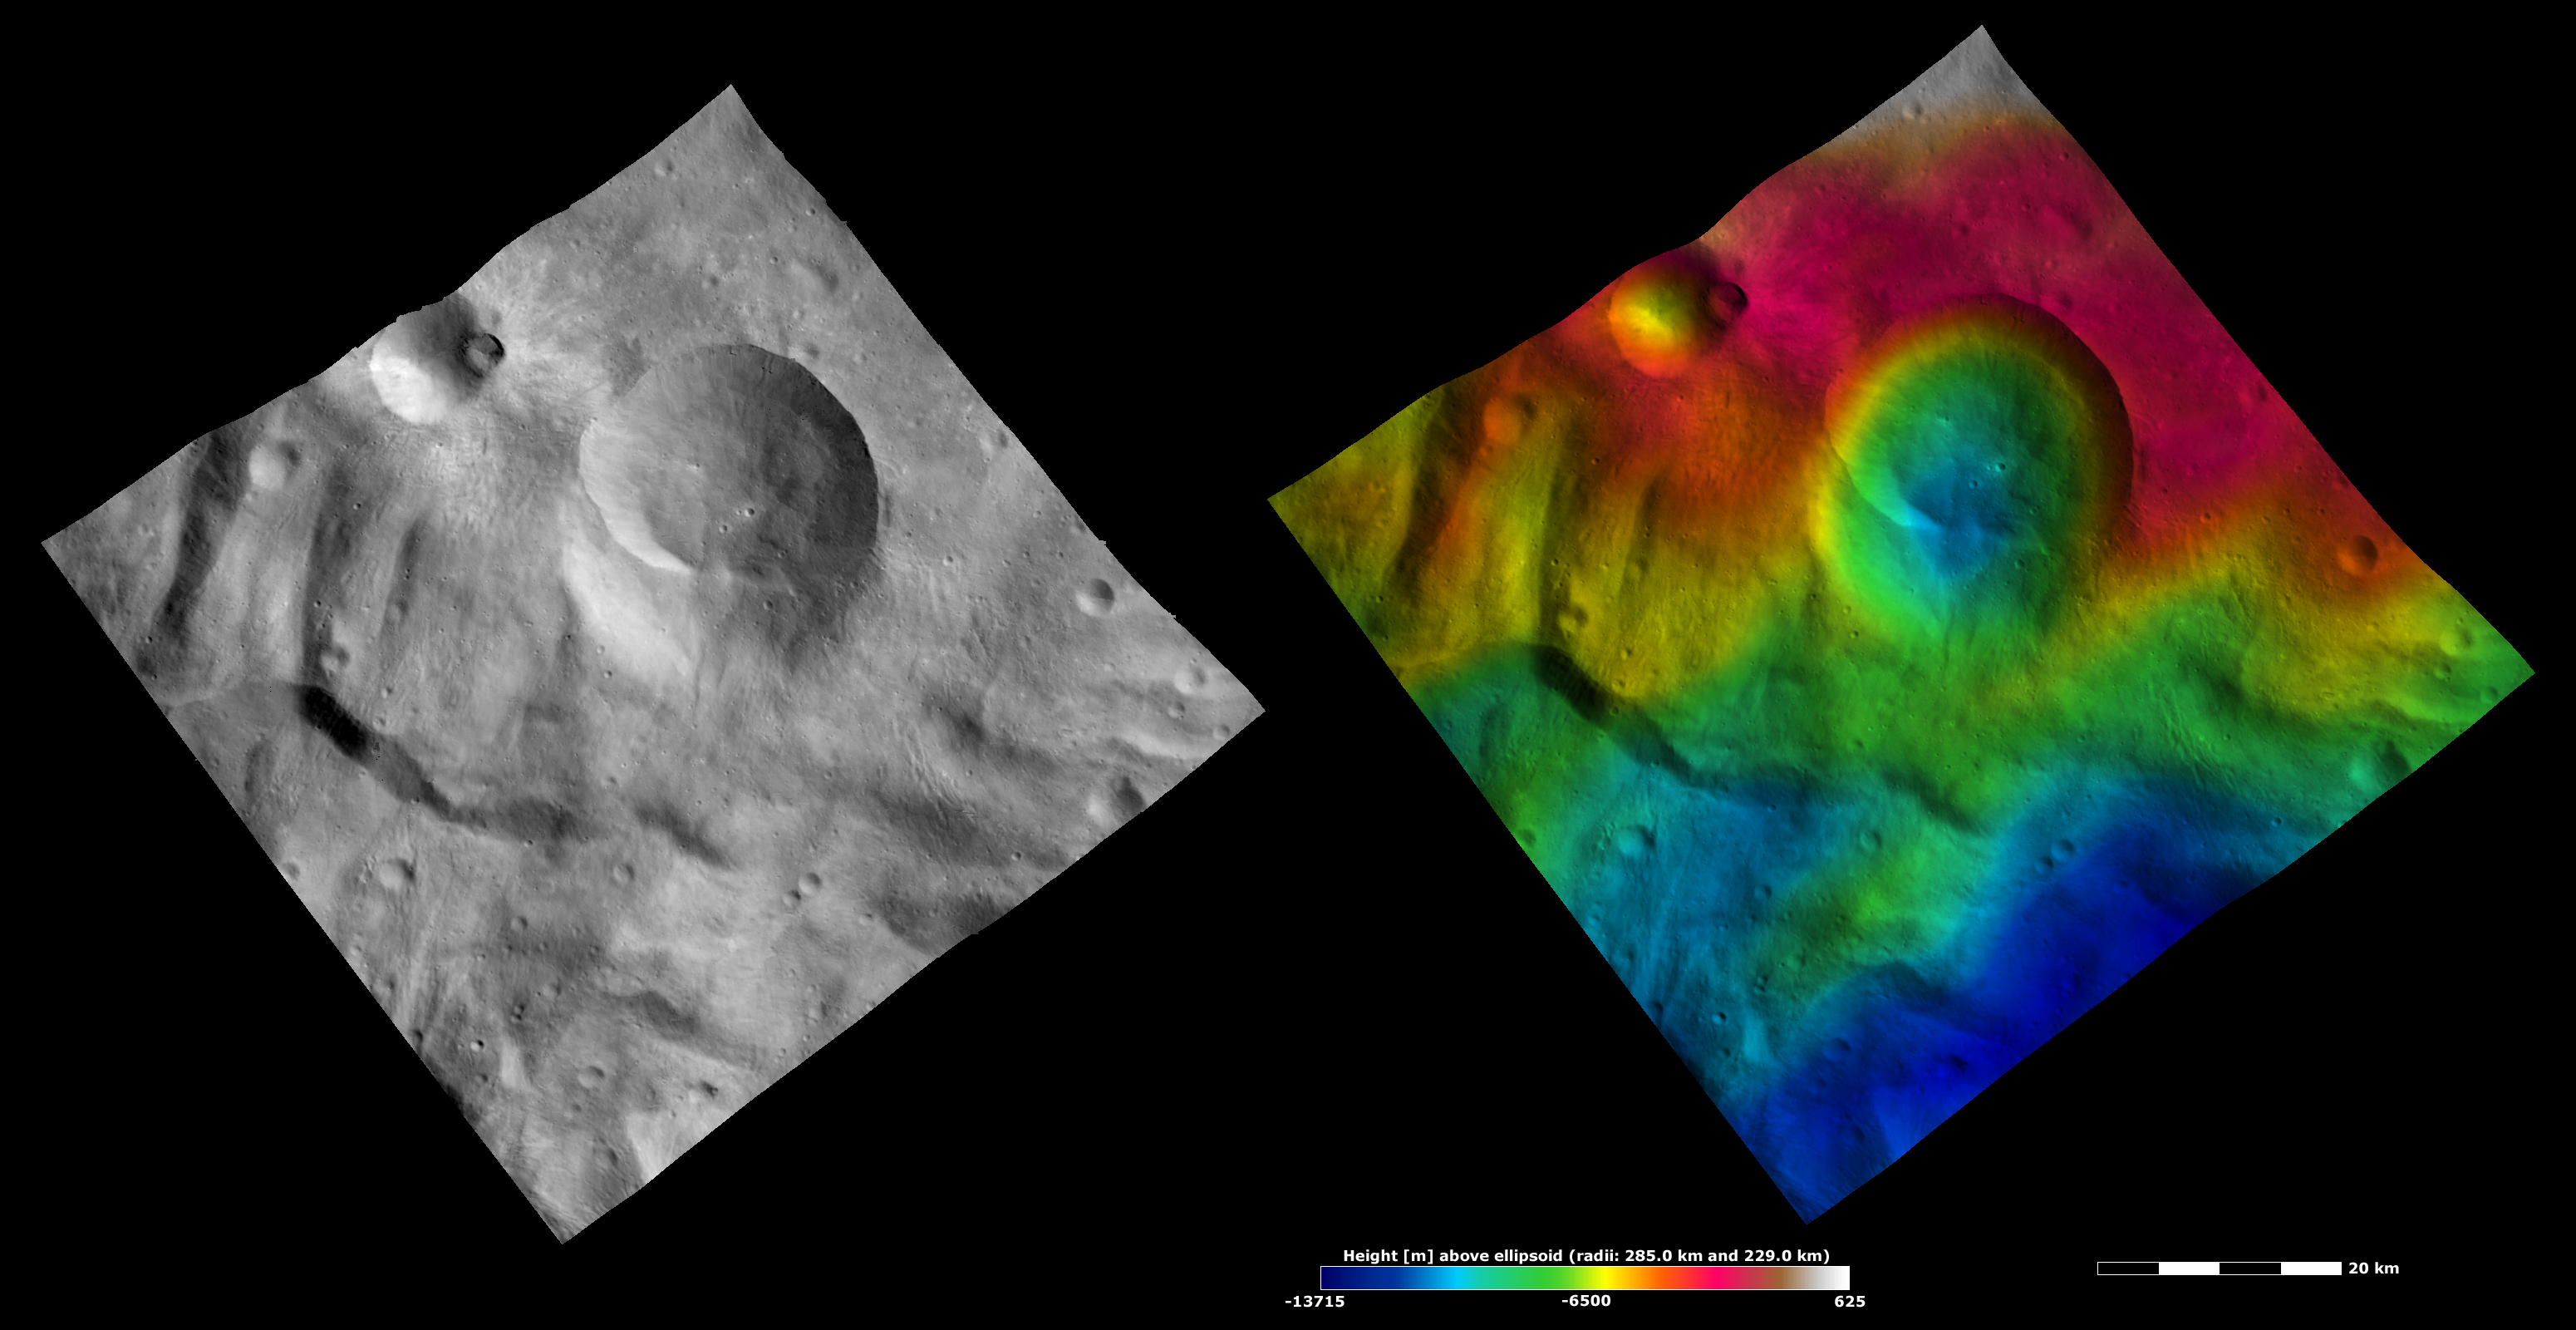

Apparent Brightness and Topography Images of Eusebia Crater

The left-hand image is a Dawn FC (framing camera) image, which shows the apparent brightness of Vesta’s surface. The right-hand image is based on this apparent brightness image, which has had a color-coded height representation of the topography overlain onto it. The topography is calculated from a set of images that were observed from different viewing directions, which allows stereo reconstruction. The various colors correspond to the height of the area. The white and red areas in the topography image are the highest areas and the blue areas are the lowest areas. Eusebia crater is the large crater roughly in the center of the images. Tuccia crater is the much smaller crater centered on the top left edge of the images. It is clear in the topography image that the bottom side of Eusebia crater is quite shallow. This may be due to mass movement or slumping of material into the crater. The bowl shape of Tuccia crater is seen in the topography image and the bright rays surrounding it are clear in the apparent brightness image. There is a large ridge running horizontally across the bottom of the images. Such ridges are common in Vesta’s southern hemisphere.

These images are located in Vesta’s Tuccia quadrangle, in Vesta’s southern hemisphere. NASA’s Dawn spacecraft obtained the apparent brightness image with its framing camera on Oct. 11, 2011. This image was taken through the camera’s clear filter. The distance to the surface of Vesta is 700 kilometers (435 miles) and the image has a resolution of about 70 meters (230 feet) per pixel. This image was acquired during the HAMO (high-altitude mapping orbit) phase of the mission. These images are lambert-azimuthal map projected.

The Dawn mission to Vesta and Ceres is managed by NASA’s Jet Propulsion Laboratory, a division of the California Institute of Technology in Pasadena, for NASA’s Science Mission Directorate, Washington D.C. UCLA is responsible for overall Dawn mission science. The Dawn framing cameras have been developed and built under the leadership of the Max Planck Institute for Solar System Research, Katlenburg-Lindau, Germany, with significant contributions by DLR German Aerospace Center, Institute of Planetary Research, Berlin, and in coordination with the Institute of Computer and Communication Network Engineering, Braunschweig. The framing camera project is funded by the Max Planck Society, DLR, and NASA/JPL.

Credit: NASA/JPL-Caltech/UCLA/MPS/DLR/IDA